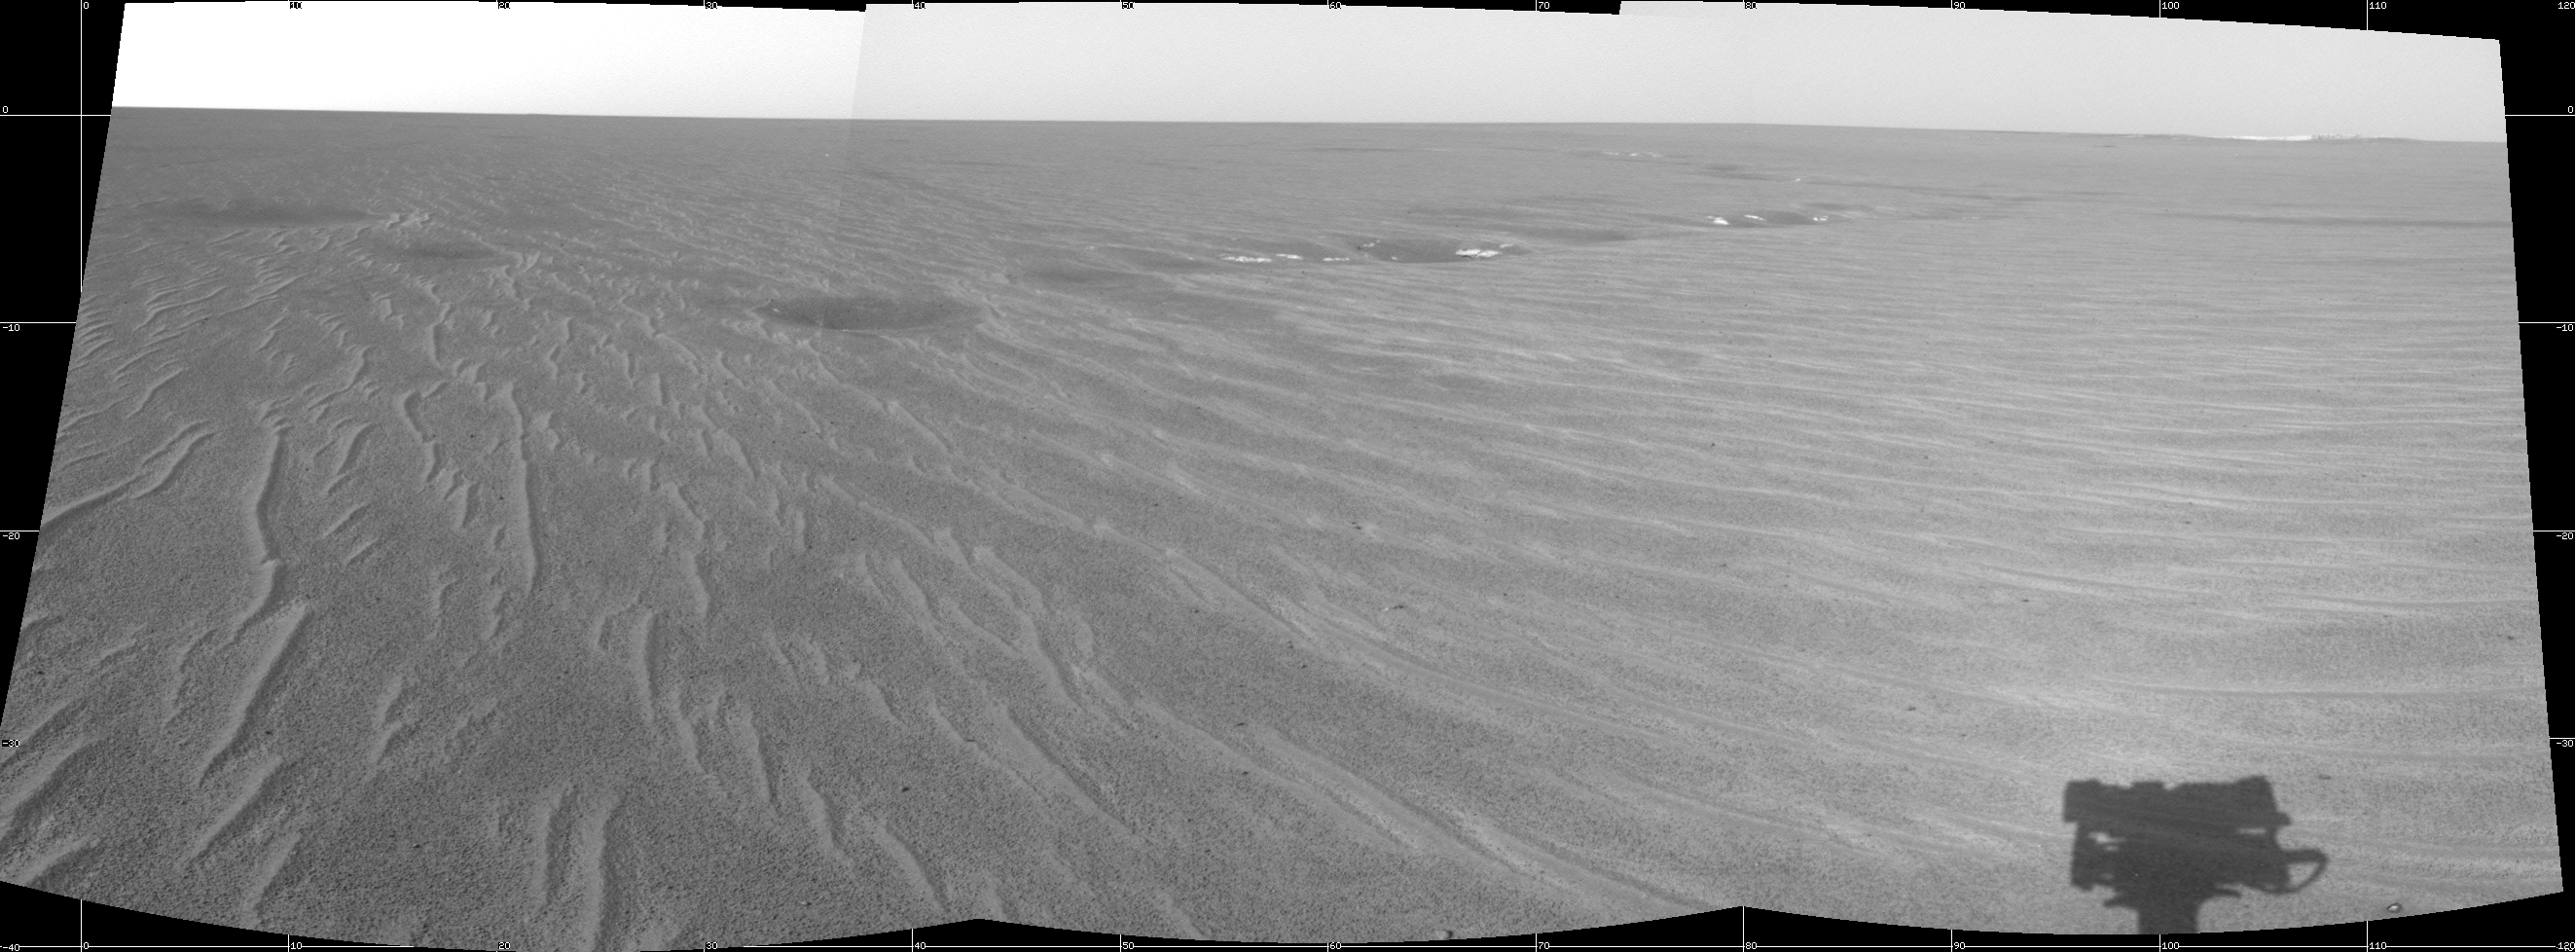

Building Up Endurance

This image from the Mars Exploration Rover Opportunity’s navigation camera shows the rover’s forward view at Meridiani Planum, Mars, on Sol 70 of the mission (April 5, 2004). The crater dubbed “Endurance Crater,” a future rover target less than 1 kilometer (0.6 miles) away, can be seen on the far right. On the left is a trough region dubbed “Anatolia,” located some 150 meters (492 feet) away from the rover’s previous location “Eagle Crater.” The shadow of the rover’s panoramic camera mast assembly can be seen on the bottom right.

Credit: NASA/JPL